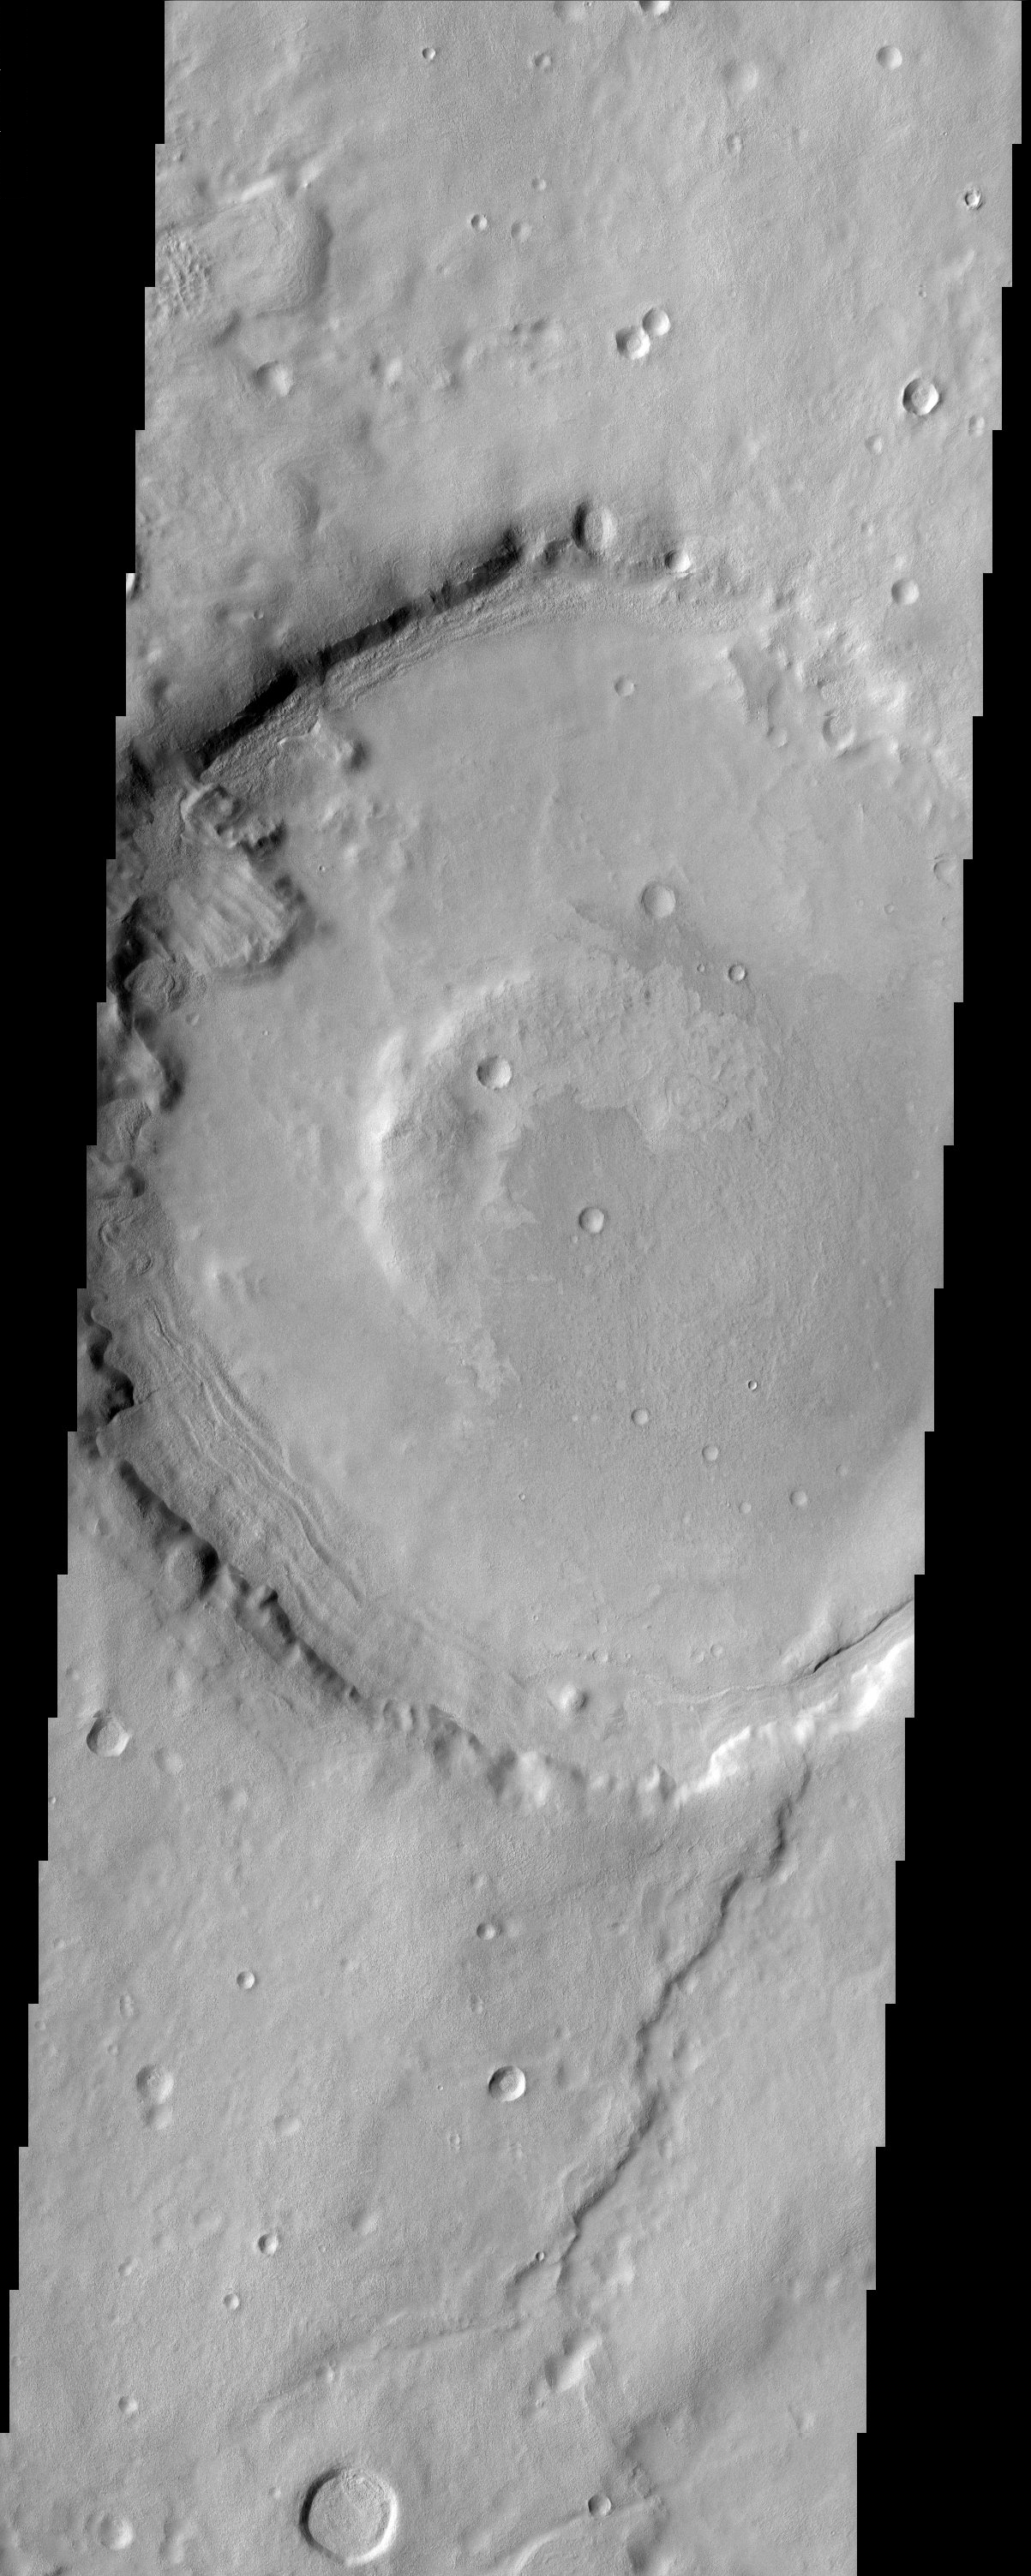

Erosion Effects

The impact crater in this THEMIS image is a model illustration to the effects of erosion on Mars. The degraded crater rim and several landslides observed in crater walls is evidence to the mass wasting of materials. Layering in crater walls also suggests the presence of materials that erode at varying rates.

Note: this THEMIS visual image has not been radiometrically nor geometrically calibrated for this preliminary release. An empirical correction has been performed to remove instrumental effects. A linear shift has been applied in the cross-track and down-track direction to approximate spacecraft and planetary motion. Fully calibrated and geometrically projected images will be released through the Planetary Data System in accordance with Project policies at a later time.

NASA’s Jet Propulsion Laboratory manages the 2001 Mars Odyssey mission for NASA’s Office of Space Science, Washington, D.C. The Thermal Emission Imaging System (THEMIS) was developed by Arizona State University, Tempe, in collaboration with Raytheon Santa Barbara Remote Sensing. The THEMIS investigation is led by Dr. Philip Christensen at Arizona State University. Lockheed Martin Astronautics, Denver, is the prime contractor for the Odyssey project, and developed and built the orbiter. Mission operations are conducted jointly from Lockheed Martin and from JPL, a division of the California Institute of Technology in Pasadena.

Image information: VIS instrument. Latitude 31.6, Longitude 44.3 East (315.7 West). 19 meter/pixel resolution.

Credit: NASA/JPL/Arizona State University